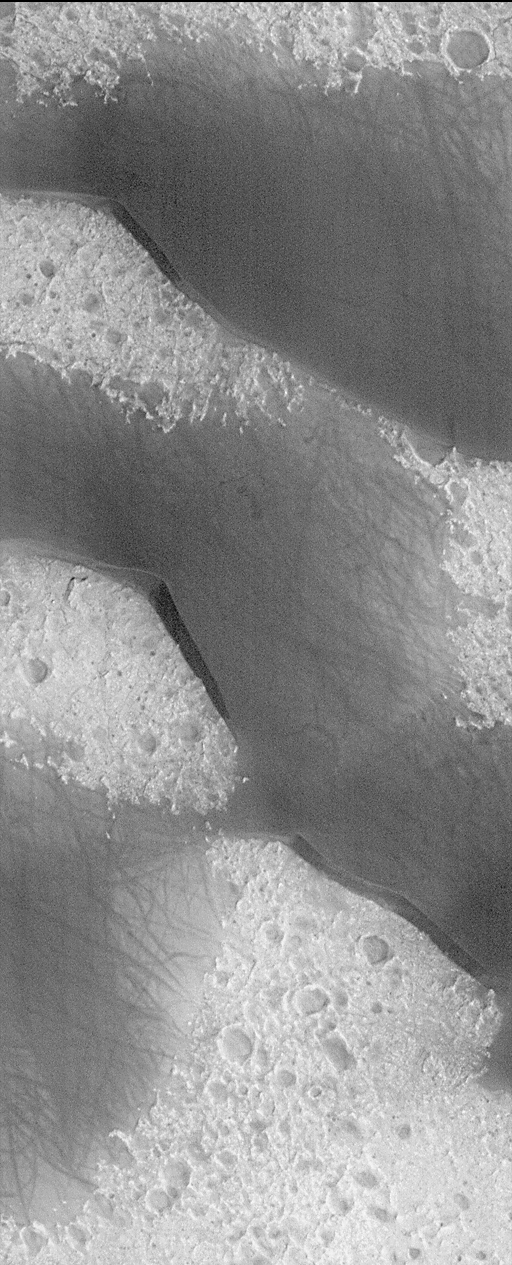

Big, Dark Dunes Northeast of Syrtis Major

Big sand dunes! Mars is home to some very large, windblown dunes. The dunes shown here rise to almost 100 meters (275 feet) at their crests. Unlike dunes on Earth, the larger dunes of Mars are composed of dark, rather than light grains. This is probably related to the composition of the sand, since different materials will have different brightnesses. For example, beaches on the island of Oahu in Hawaii are light colored because they consist of ground-up particles of seashells, while beaches in the southern shores of the island of Hawaii (the “Big Island” in the Hawaiian island chain) are dark because they consist of sand derived from dark lava rock.

The dunes in this picture taken by the Mars Orbiter Camera (MOC) are located on the floor of an old, 72 km-(45 mi)-diameter crater located northeast of Syrtis Major. The sand is being blown from the upper right toward the lower left. The surface that the dunes have been travelling across is pitted and cratered. The substrate is also hard and bright–i.e., it is composed of a material of different composition than the sand in the dunes. The dark streaks on the dune surfaces area puzzle…at first glance one might conclude they are the result of holiday visitors with off-road vehicles. However, the streaks more likely result from passing dust devils or wind gusts that disturb the sand surface just enough to leave a streak. The image shown here covers an area approximately 2.6 km (1.6 mi) wide, and is illuminated from the lower right.

Malin Space Science Systems and the California Institute of Technology built the MOC using spare hardware from the Mars Observer mission. MSSS operates the camera from its facilities in San Diego, CA. The Jet Propulsion Laboratory’s Mars Surveyor Operations Project operates the Mars Global Surveyor spacecraft with its industrial partner, Lockheed Martin Astronautics, from facilities in Pasadena, CA and Denver, CO.

Credit: NASA/JPL/MSSS